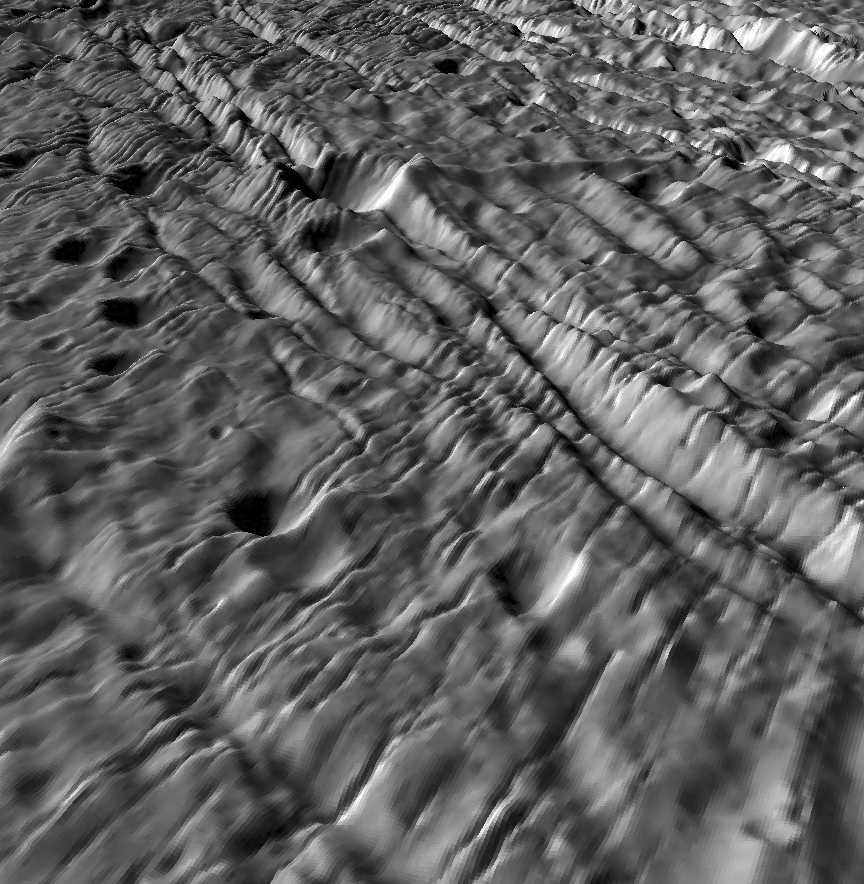

Ancient Cratered Terrains on Enceladus – A Complex Deformation History

The topography of planetary surfaces tells us much about the geologic history and forces involved, and volcanically active Enceladus is no exception. New topographic maps give us a fresh unprecedented look at this tortured moon. This perspective view shows the oldest most heavily cratered terrains on the surface. Long ridges and grooves and numerous younger narrow parallel fractures cut across many of these craters, showing that even this ancient terrain has not escaped the extensive tectonic deformation that has wracked this small icy moon. The larger craters in the foreground are typically 2 kilometers across and a few hundred meters deep. This perspective view was constructed from digital elevation models produced by Dr. Paul Schenk (http://www.lpi.usra.edu/lpi/schenk/) at the Lunar and Planetary Institute in Houston, TX, based on stereo and shape-from-shading analysis of Cassini images acquired in March 2005. Vertical relief has been exaggerated by a factor of 10 to aid interpretation.

The raw data from which this product was developed were retrieved from the Planetary Data System’s Cassini archives. The Cassini-Huygens mission is a cooperative project of NASA, the European Space Agency and the Italian Space Agency. The Jet Propulsion Laboratory, a division of the California Institute of Technology in Pasadena, manages the mission for NASA’s Science Mission Directorate, Washington, D.C. The Cassini orbiter and its two onboard cameras were designed, developed and assembled at JPL. The imaging operations center is based at the Space Science Institute in Boulder, Colo. (http://ciclops.org)

Credit: NASA/JPL/Space Science Institute/Universities Space Research Association/Lunar & Planetary Institute